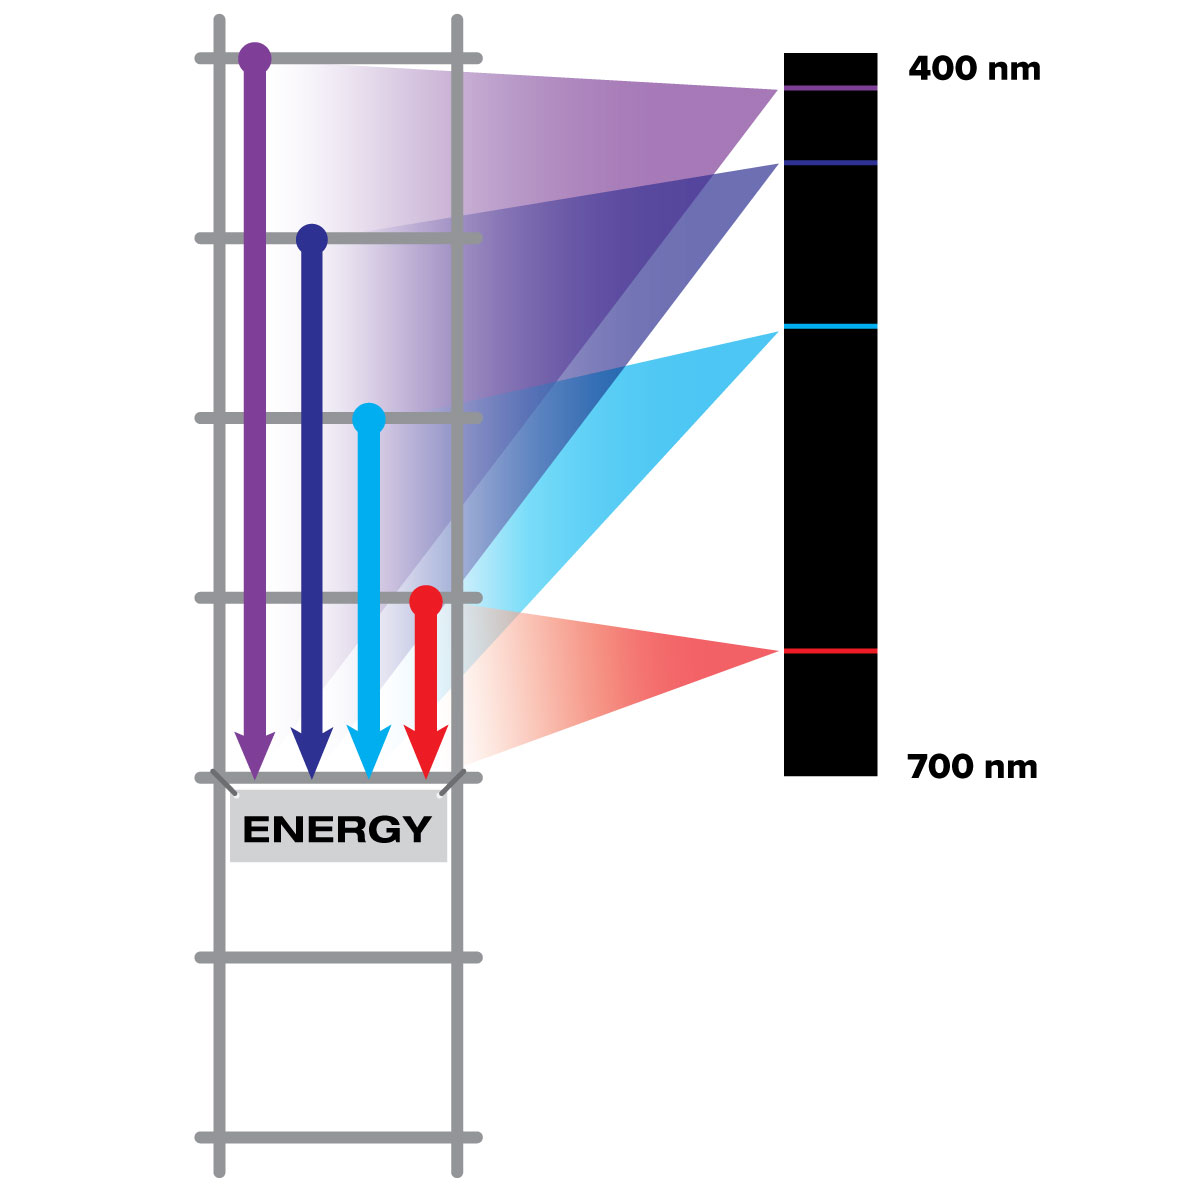

Energy Ladder

Electrons in an atom can only exist on certain energy levels. When an electron moves down from one rung of the atom's energy ladder to another, a particle of light is emitted whose energy matches the change in the electron's energy. Different elements have rungs in different places on their energy ladder.

Credit: NASA and STScI